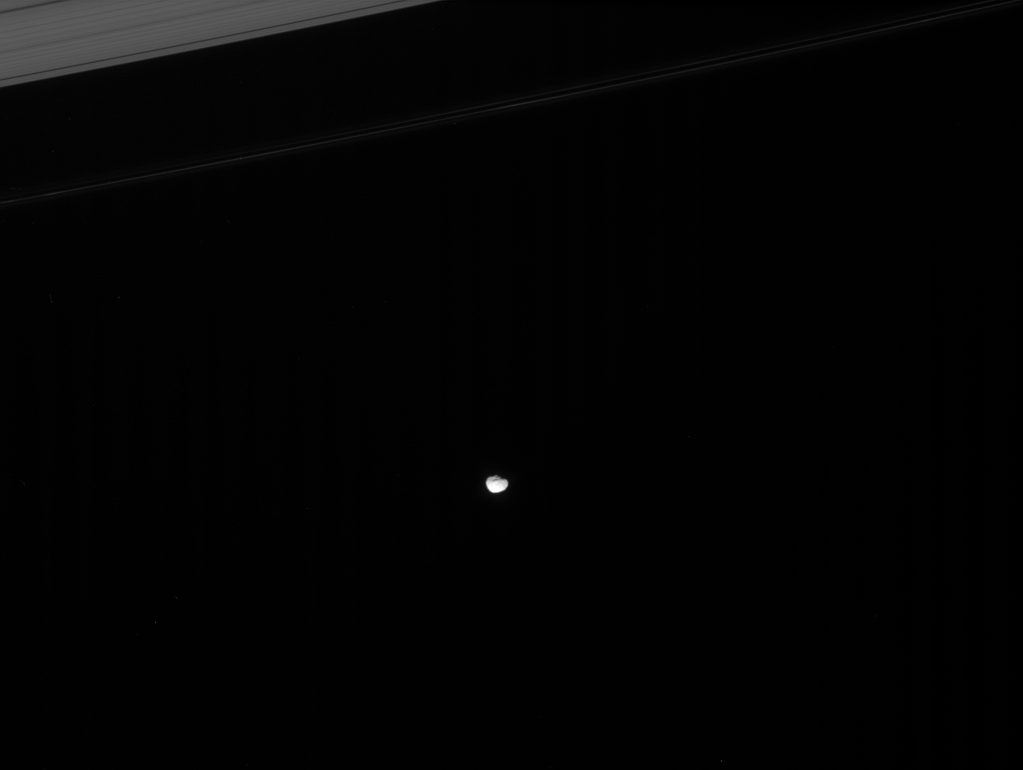

A True “Ring Moon”

Janus skirts the edges of Saturn’s main rings. The Cassini spacecraft has shown that this small moon and its co-orbital companion, Epimetheus, also share their orbit with a diffuse ring of fine particles.

See PIA08322 for more information about the Janus-Epimetheus ring.

This view looks toward the unilluminated side of the rings from about 11 degrees above the ringplane. Above Janus (181 kilometers, or 113 miles across), at upper left, are the narrow F ring and the outer part of the A ring.

The image was taken in visible light with the Cassini spacecraft narrow-angle camera on Jan. 19, 2008. The view was acquired at a distance of approximately 1.5 million kilometers (940,000 miles) from Janus and at a Sun-Janus-spacecraft, or phase, angle of 21 degrees. Image scale is 9 kilometers (6 miles) per pixel.

The Cassini-Huygens mission is a cooperative project of NASA, the European Space Agency and the Italian Space Agency. The Jet Propulsion Laboratory, a division of the California Institute of Technology in Pasadena, manages the mission for NASA’s Science Mission Directorate, Washington, D.C. The Cassini orbiter and its two onboard cameras were designed, developed and assembled at JPL. The imaging operations center is based at the Space Science Institute in Boulder, Colo.

Credit: NASA/JPL/Space Science Institute